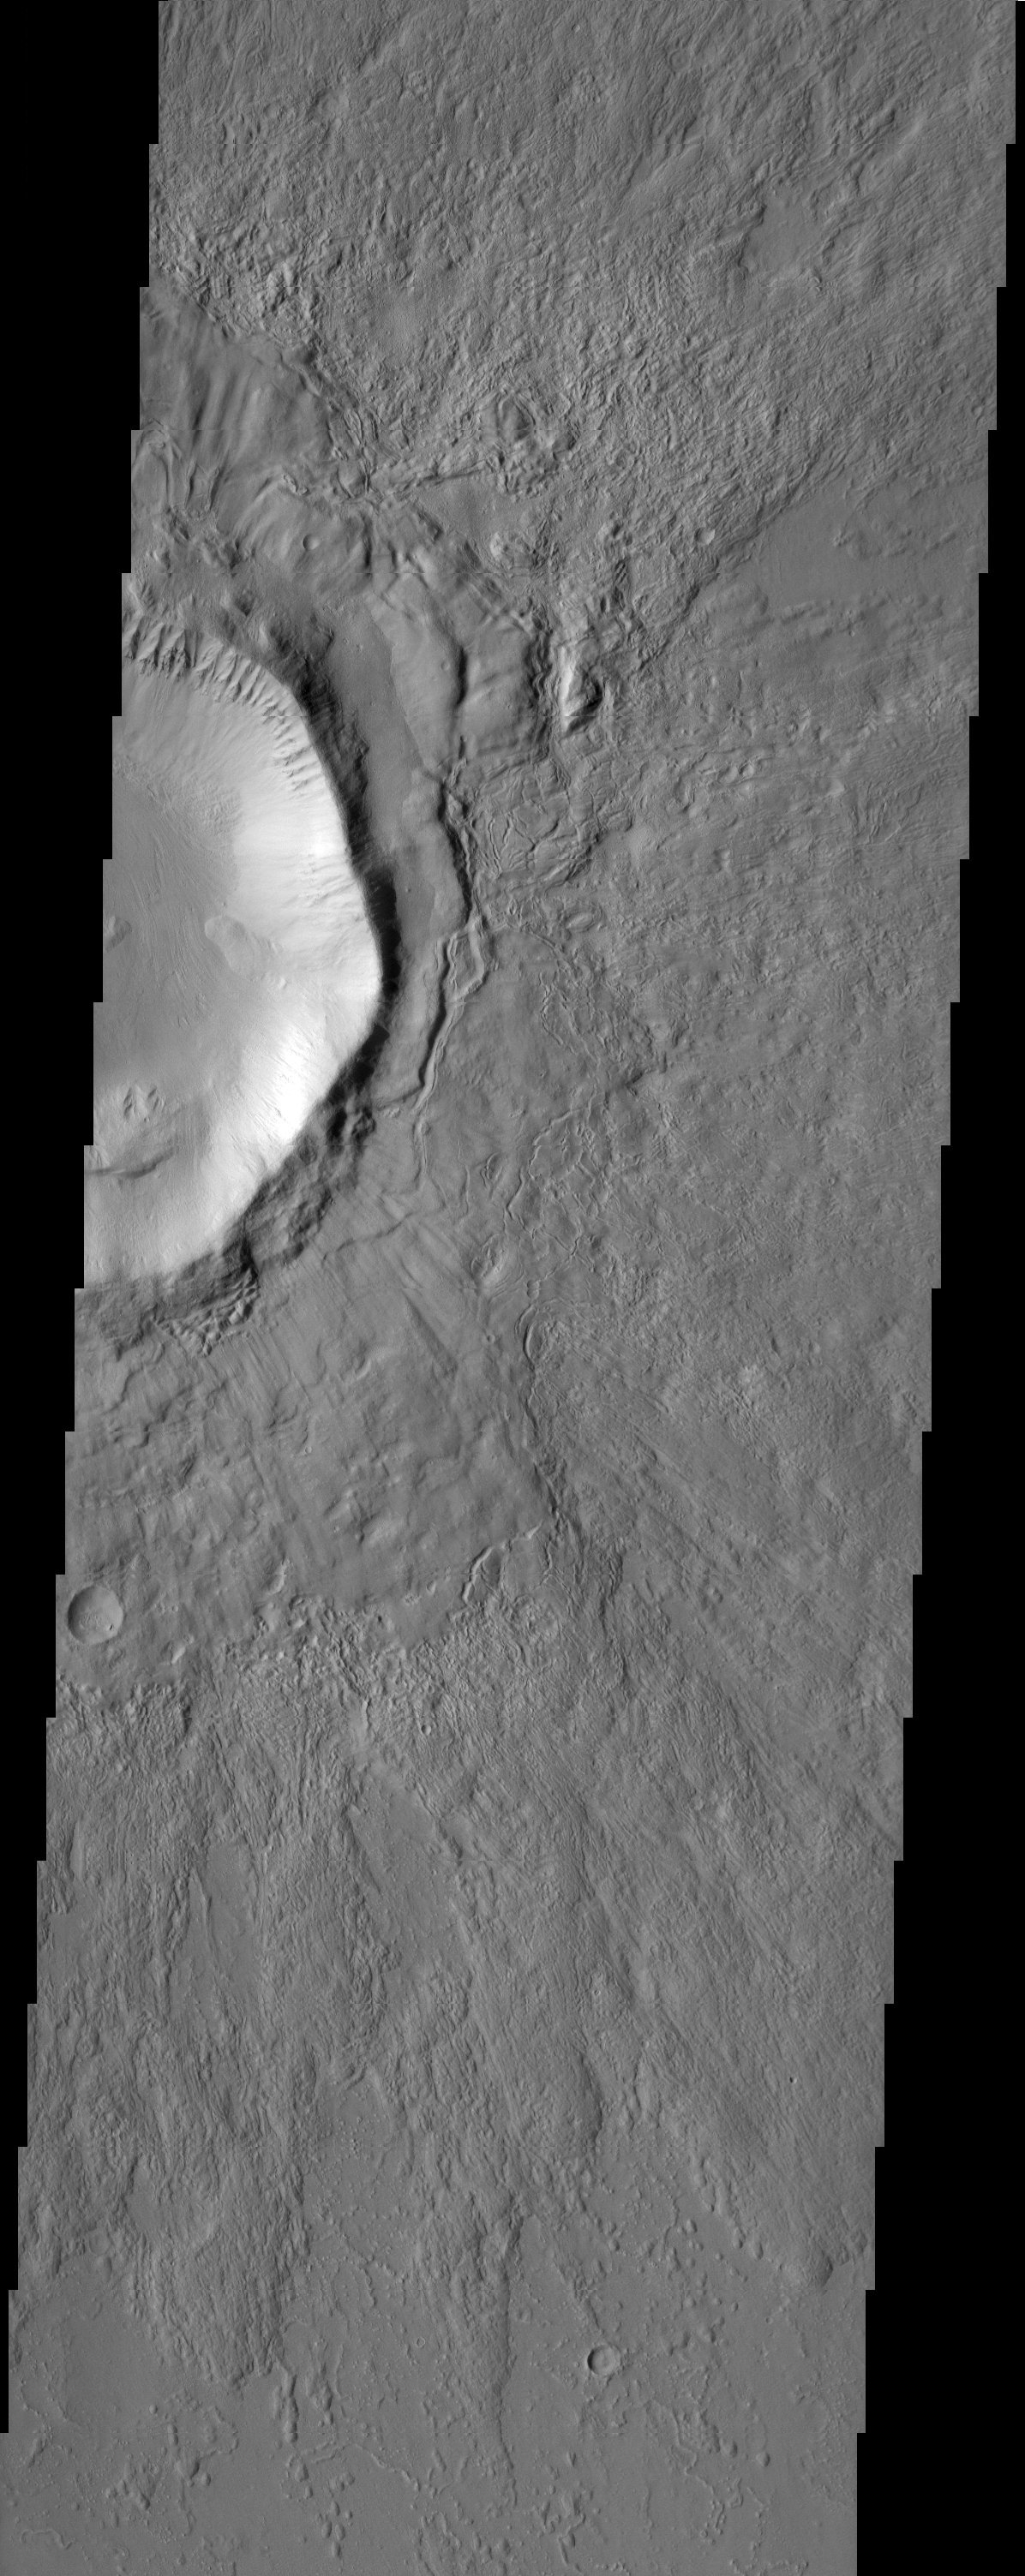

Elysium Planitia

The ejecta of this impact crater appears to have been modified after it was emplaced. This modification may be due to the presence of subsurface ground ice.

Another possible indicator of ground ice is the texture seen on the floor of the crater. One can also see a spur and gully morphology inside the crater along its rim illustrating differential erosion of various rock types.

Note: this THEMIS visual image has not been radiometrically nor geometrically calibrated for this preliminary release. An empirical correction has been performed to remove instrumental effects. A linear shift has been applied in the cross-track and down-track direction to approximate spacecraft and planetary motion. Fully calibrated and geometrically projected images will be released through the Planetary Data System in accordance with Project policies at a later time.

NASA’s Jet Propulsion Laboratory manages the 2001 Mars Odyssey mission for NASA’s Office of Space Science, Washington, D.C. The Thermal Emission Imaging System (THEMIS) was developed by Arizona State University, Tempe, in collaboration with Raytheon Santa Barbara Remote Sensing. The THEMIS investigation is led by Dr. Philip Christensen at Arizona State University. Lockheed Martin Astronautics, Denver, is the prime contractor for the Odyssey project, and developed and built the orbiter. Mission operations are conducted jointly from Lockheed Martin and from JPL, a division of the California Institute of Technology in Pasadena.

Image information: VIS instrument. Latitude 34.8, Longitude 117.4 East (242.6 West). 19 meter/pixel resolution.

Credit: NASA/JPL/Arizona State University